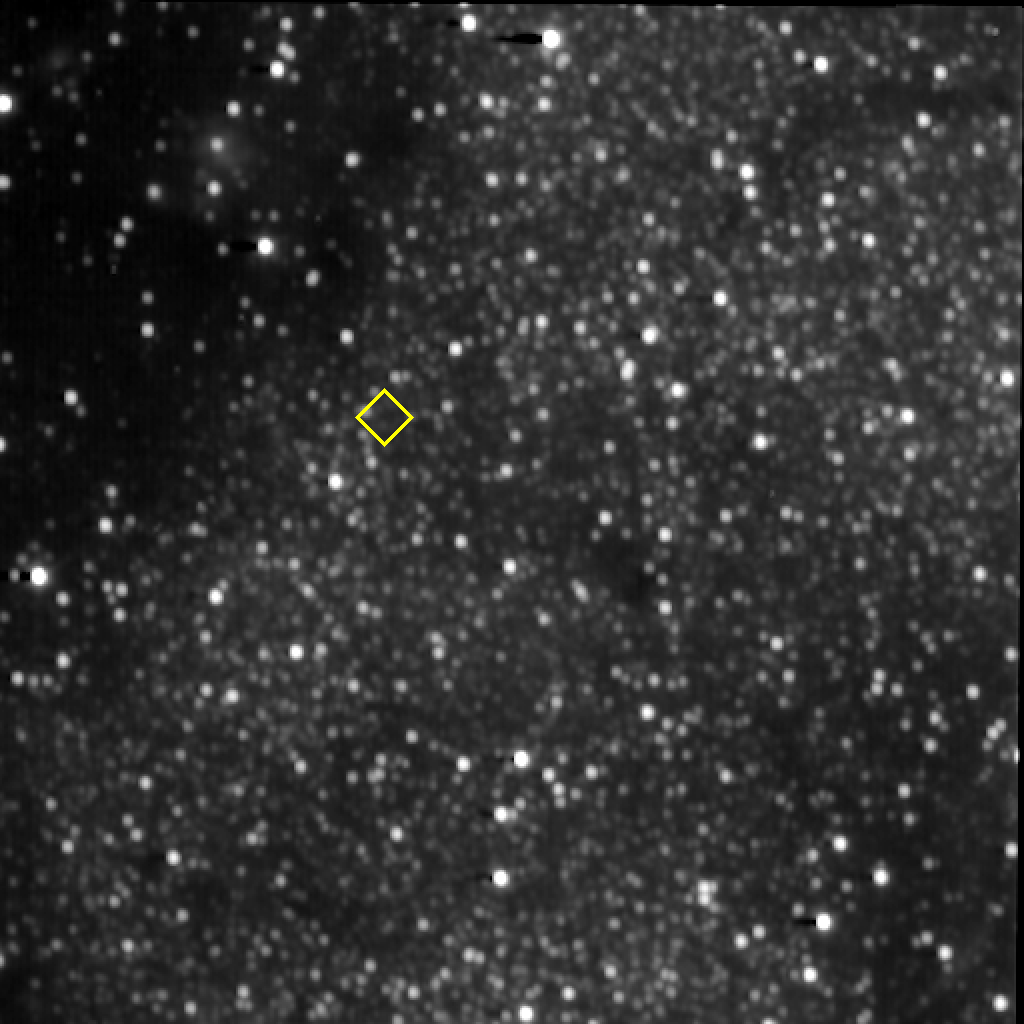

A KBO among the Stars

In preparation for the New Horizons flyby of 2014 MU69 on Jan. 1, 2019, the spacecraft’s Long Range Reconnaissance Imager (LORRI) took a series of 10-second exposures of the background star field near the location of its target Kuiper Belt object (KBO). This composite image is made from 45 of these 10-second exposures taken on Jan. 28, 2017. The yellow diamond marks the predicted location of MU69 on approach, but the KBO itself was too far from the spacecraft (544 million miles, or 877 million kilometers) even for LORRI’s telescopic “eye” to detect. New Horizons expects to start seeing MU69 with LORRI in September of 2018 — and the team will use these newly acquired images of the background field to help prepare for that search on approach.

The Johns Hopkins University Applied Physics Laboratory in Laurel, Maryland, designed, built, and operates the New Horizons spacecraft, and manages the mission for NASA’s Science Mission Directorate. The Southwest Research Institute, based in San Antonio, leads the science team, payload operations and encounter science planning. New Horizons is part of the New Frontiers Program managed by NASA’s Marshall Space Flight Center in Huntsville, Alabama.

Credit: NASA/Johns Hopkins University Applied Physics Laboratory/Southwest Research Institute